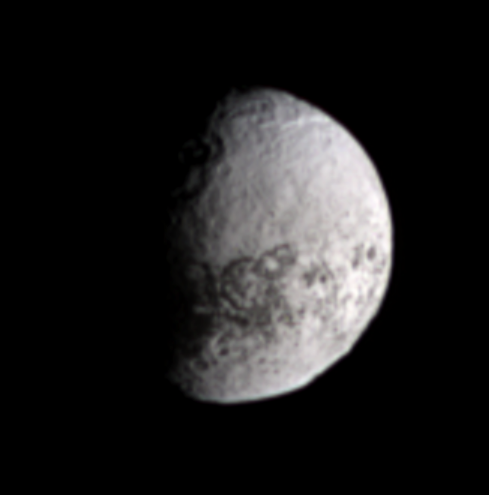

On the Bright Side

The Cassini spacecraft views terrain on the bright, trailing side of Iapetus in natural color. This side of Iapetus starkly contrasts with the much darker leading hemisphere, and some of the dark material seen here in association with craters near the terminator is an extension of the leading hemisphere terrain.

This region was previously imaged by the spacecraft at a much finer resolution — a spatial scale of less than 1 kilometer (0.6 miles) per pixel — during a flyby at the close of 2004. This terrain was then on the moon’s night side at the time, and Cassini imaged it using weak, reflected light from Saturn (see PIA06168).

The present view looks toward Iapetus (1,468 kilometers, or 912 miles across) from about 24 degrees above the moon’s equator.

Images taken using red, green and blue spectral filters were combined to create this natural color view. The images were taken with the Cassini spacecraft narrow-angle camera on April 15, 2007 at a distance of approximately 2.3 million kilometers (1.4 million miles) from Iapetus and at a Sun-Iapetus-spacecraft, or phase, angle of 66 degrees. Scale in the original images is 13 kilometers (8 miles) per pixel. The view has been magnified by a factor of three.

The Cassini-Huygens mission is a cooperative project of NASA, the European Space Agency and the Italian Space Agency. The Jet Propulsion Laboratory, a division of the California Institute of Technology in Pasadena, manages the mission for NASA’s Science Mission Directorate, Washington, D.C. The Cassini orbiter and its two onboard cameras were designed, developed and assembled at JPL. The imaging operations center is based at the Space Science Institute in Boulder, Colo.

Credit: NASA/JPL/Space Science Institute